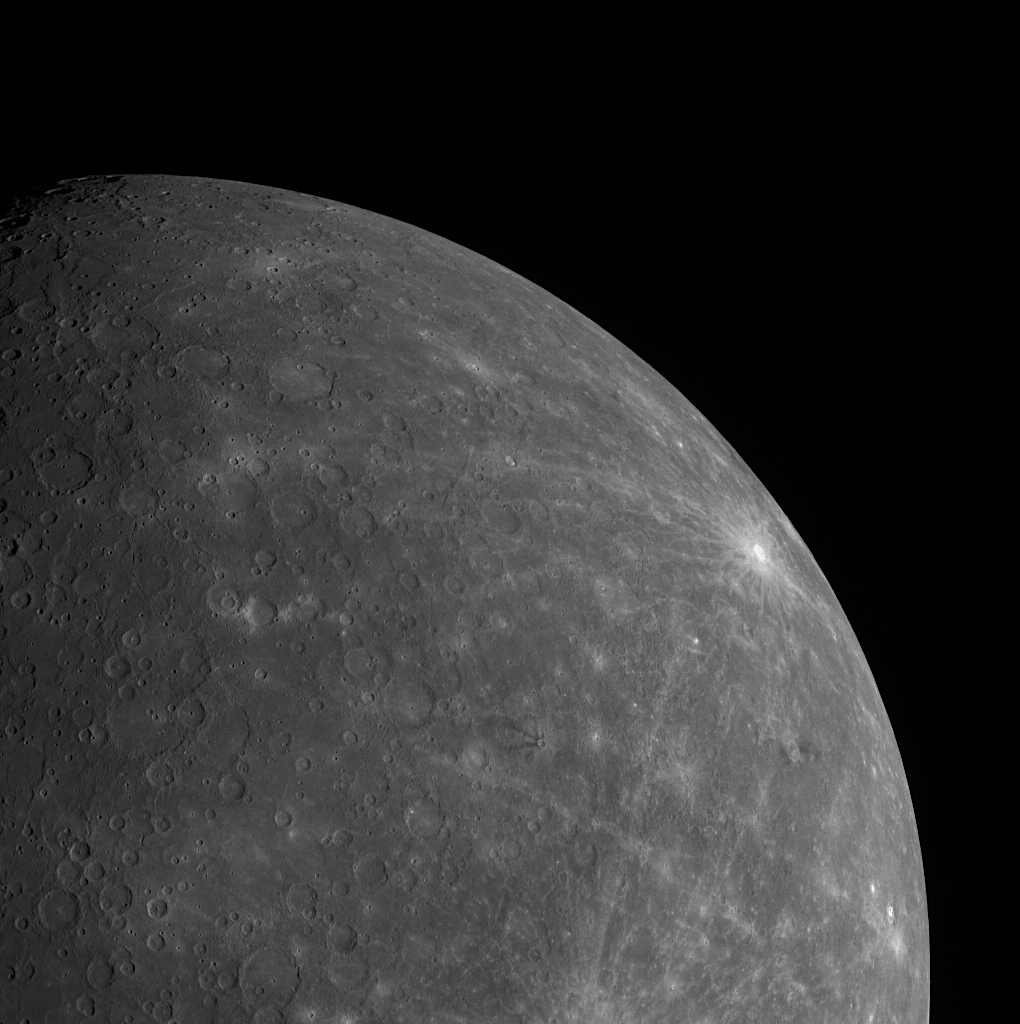

Mercury in Limb-o

This image, taken with the Wide Angle Camera (WAC), provides us with a beautiful view of a portion of Mercury’s southern hemisphere. The bright rayed crater near the limb is Debussy, named for the impressionist era French composer. Also visible, near the center of the image, is Matabei, a small crater distinguishable by its unique dark rays.

This image was acquired as part of MDIS’s limb imaging campaign. Once per week, MDIS captures images of Mercury’s limb, with an emphasis on imaging the southern hemisphere limb. These limb images provide information about Mercury’s shape and complement measurements of topography made by the Mercury Laser Altimeter (MLA) of Mercury’s northern hemisphere.

The MESSENGER spacecraft is the first ever to orbit the planet Mercury, and the spacecraft’s seven scientific instruments and radio science investigation are unraveling the history and evolution of the Solar System’s innermost planet. Visit the Why Mercury? section of this website to learn more about the key science questions that the MESSENGER mission is addressing. During the one-year primary mission, MDIS is scheduled to acquire more than 75,000 images in support of MESSENGER’s science goals.

Date acquired: September 19, 2011
Image Mission Elapsed Time (MET): 224912678
Image ID: 779811
Instrument: Wide Angle Camera (WAC) of the Mercury Dual Imaging System (MDIS)
WAC filter: 7 (748 nanometers)
Center Latitude: -36.51°
Center Longitude: 325.0° E
Scale: Mercury’s radius is approximately 2440 km (1516 miles)
Phase Angle: 70.6°

These images are from MESSENGER, a NASA Discovery mission to conduct the first orbital study of the innermost planet, Mercury. For information regarding the use of images, see the MESSENGER image use policy.

Credit: NASA/Johns Hopkins University Applied Physics Laboratory/Carnegie Institution of Washington